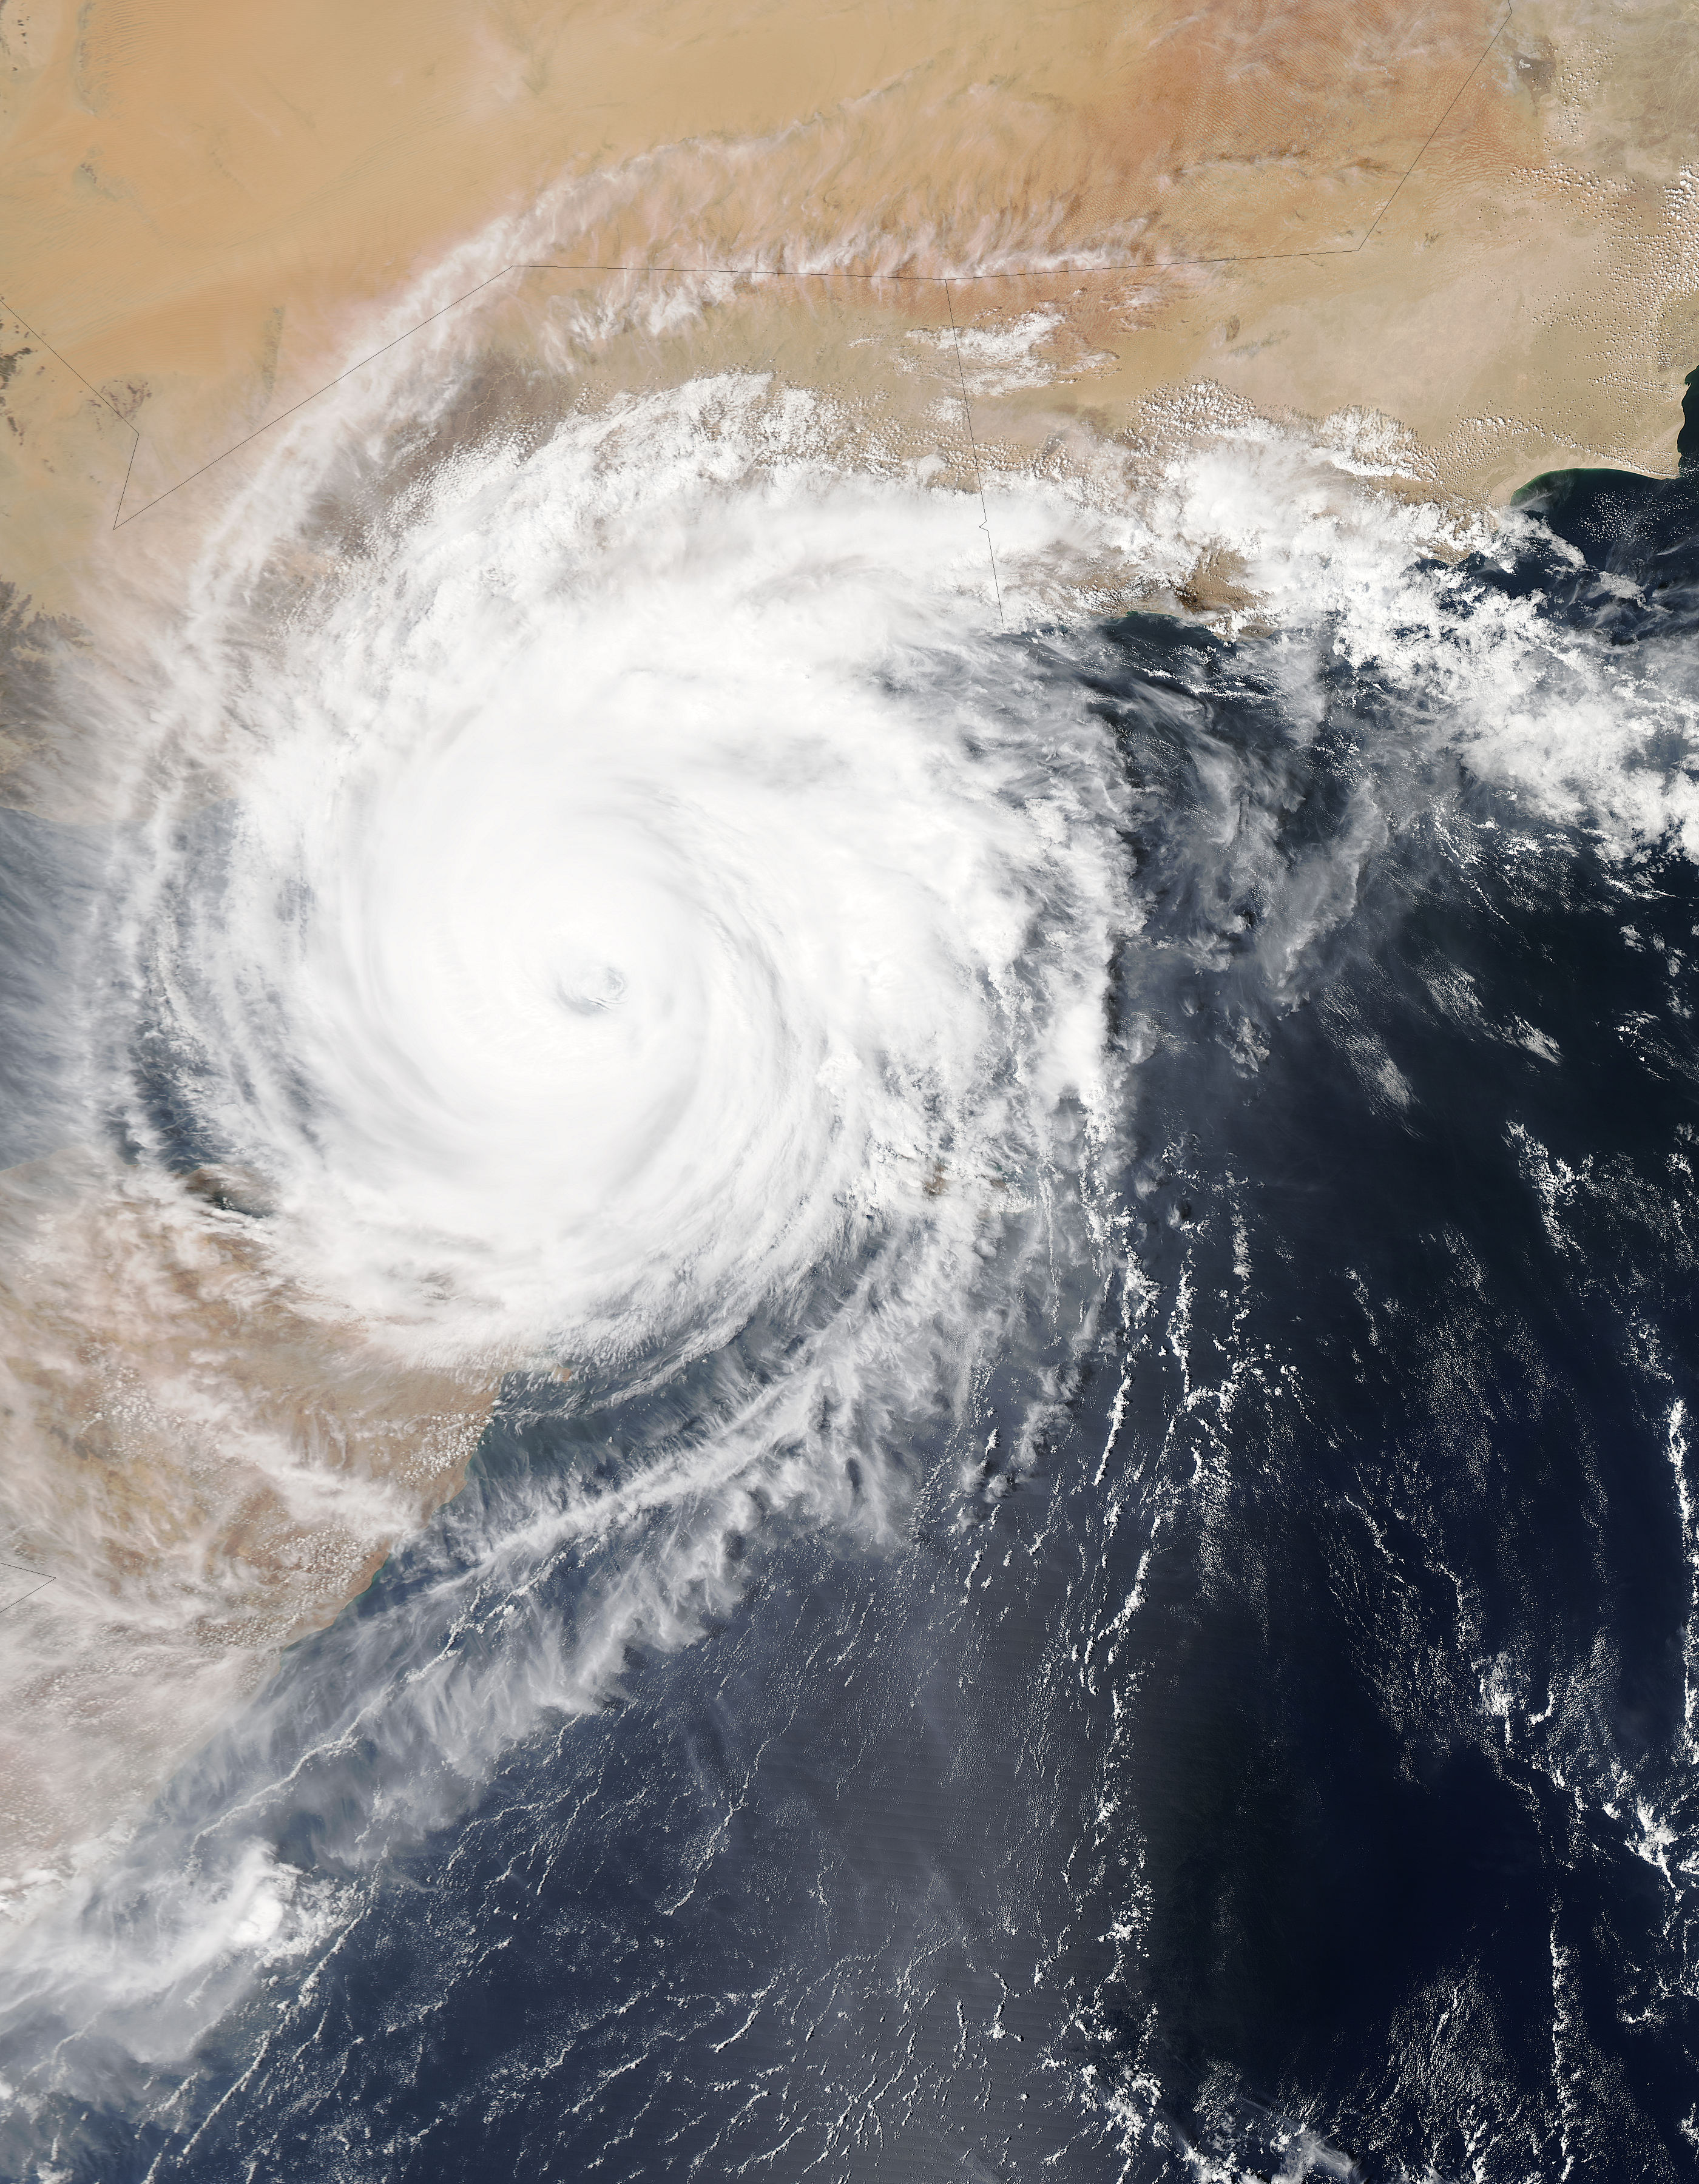

NASA Sees Cyclone Chapala Approaching Landfall in Yemen

On Nov. 2, 2015 at 09:40 UTC (4:40 p.m. EDT) the Moderate Resolution Imaging Spectroradiometer or MODIS instrument aboard NASA's Aqua satellite captured an image of Tropical Cyclone Chapala as the eye of the storm was approaching the Yemen coast. Chapala maintained an eye, although it appeared cloud-covered. Animated multispectral satellite imagery shows the system has maintained a 15-nautical-mile-wide eye and structure. The image was created by the MODIS Rapid Response Team at NASA's Goddard Space Flight Center, Greenbelt, Maryland. Chapala weakened from category four intensity a couple days ago while maintaining a course that steers it toward Yemen.

Credit: NASA Goddard MODIS Rapid Response Team